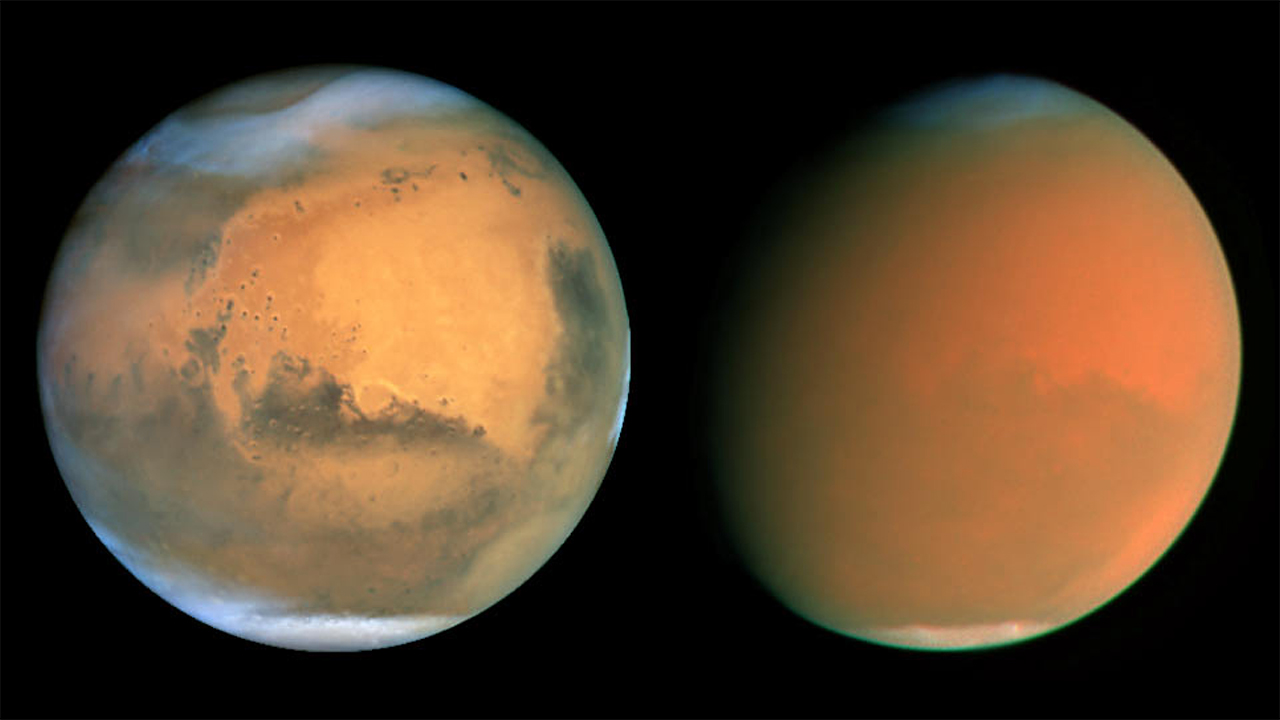

A Global Dust Storm on Mars

Object Name: Mars
Object Description: Planet, Global Dust Storm
Instrument: HST/WFPC2
Filters: Jun 01: 410nm, 502nm, 588nm, 631nm, 673nm, 1042nm Aug-Sep 01: 255nm, 336nm, 410nm, 502nm, 547nm, 588nm, 631nm, 673nm, 680nm, 868nm, 953nm, 1042nm

Credit: NASA, James Bell (Cornell Univ.), Michael Wolff (Space Science Inst.), and The Hubble Heritage Team (STScI/AURA)